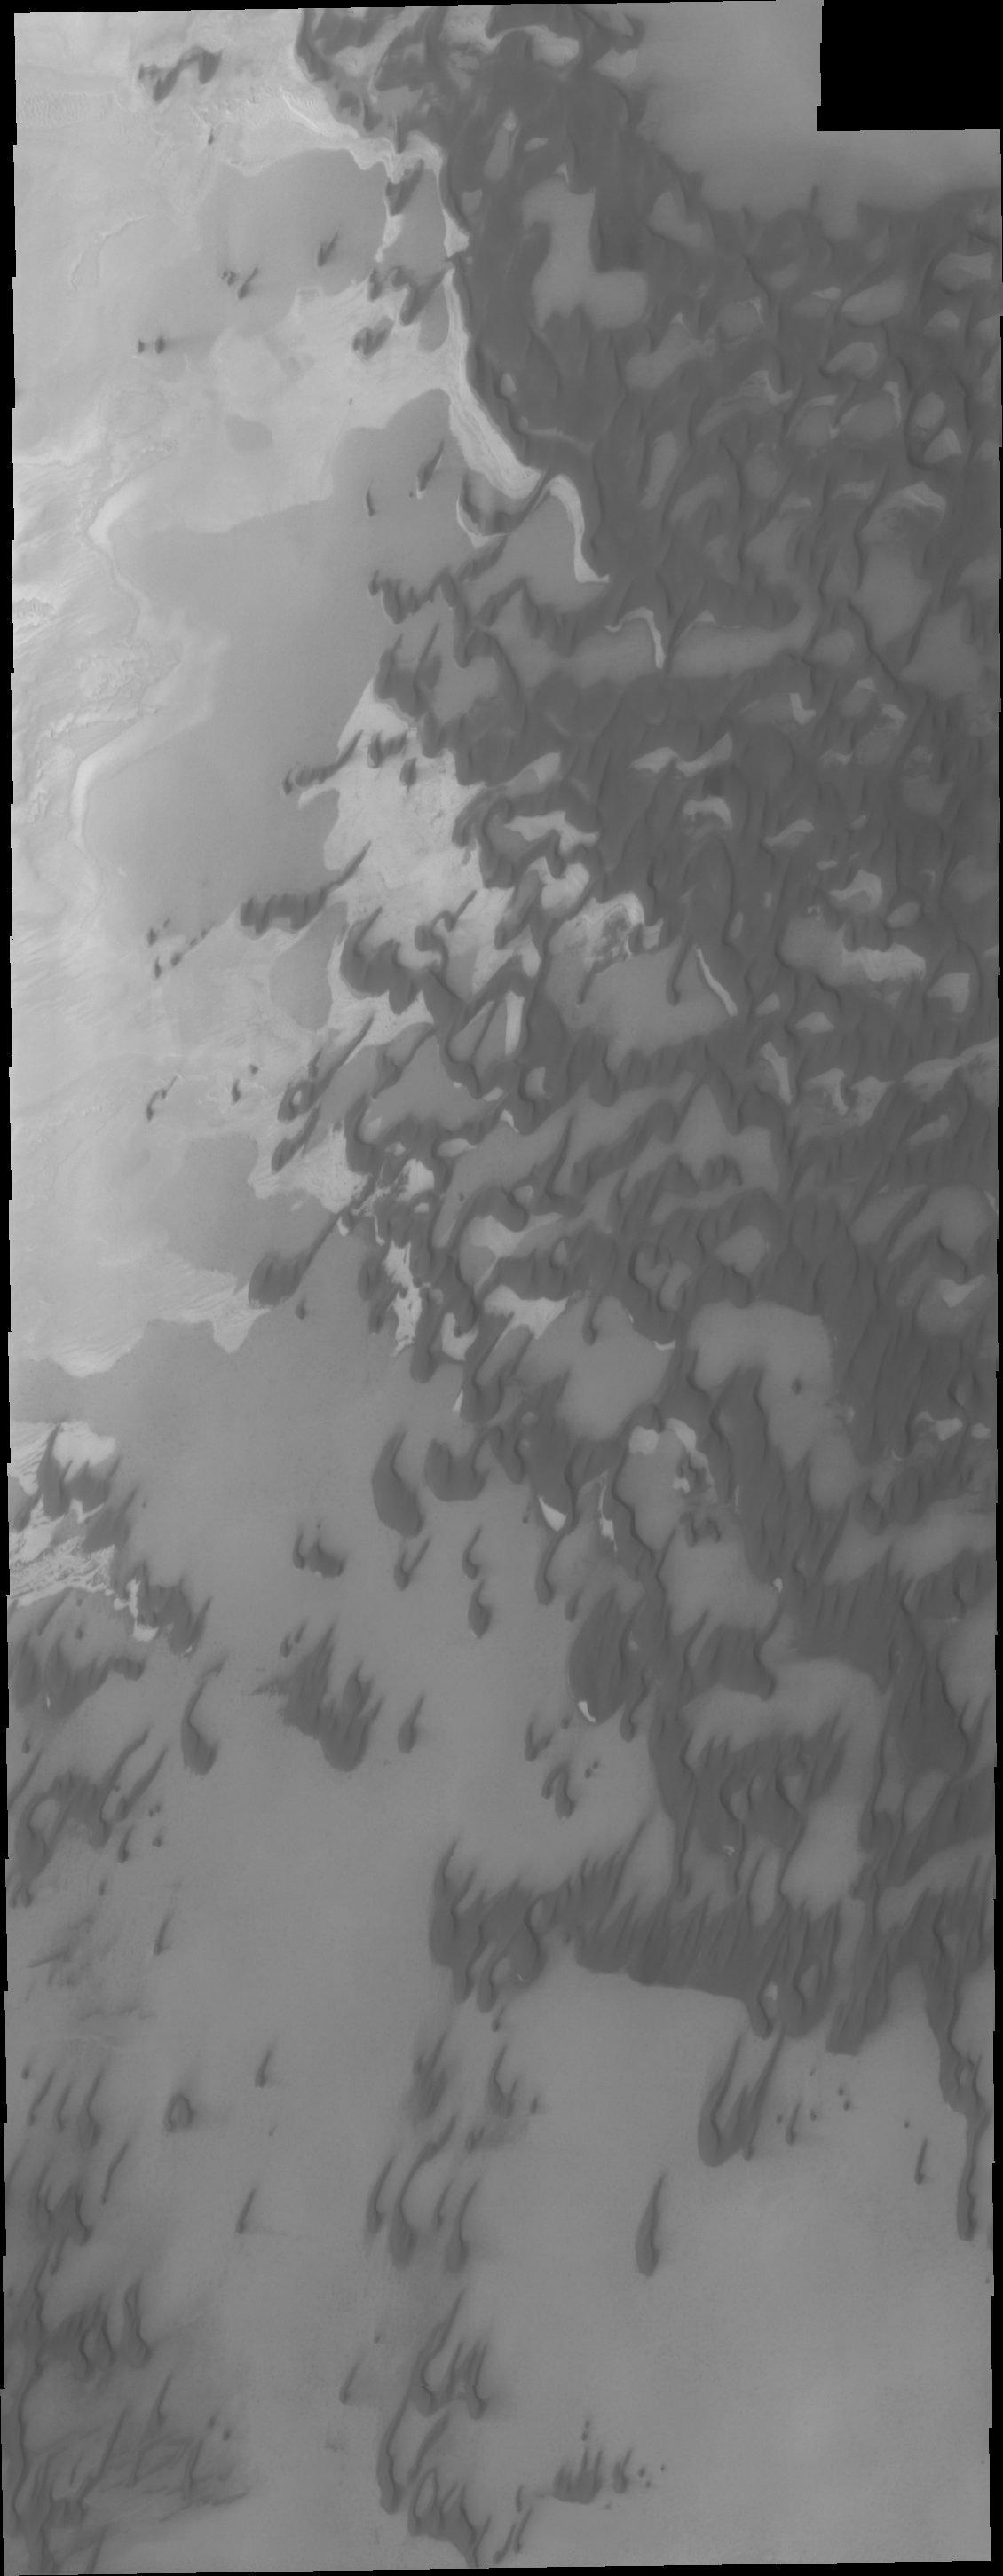

Polar Dunes

As northern summer approaches on Mars, dunes near the pole defrost and become darker appearing in VIS images.

Credit: NASA/JPL/ASU